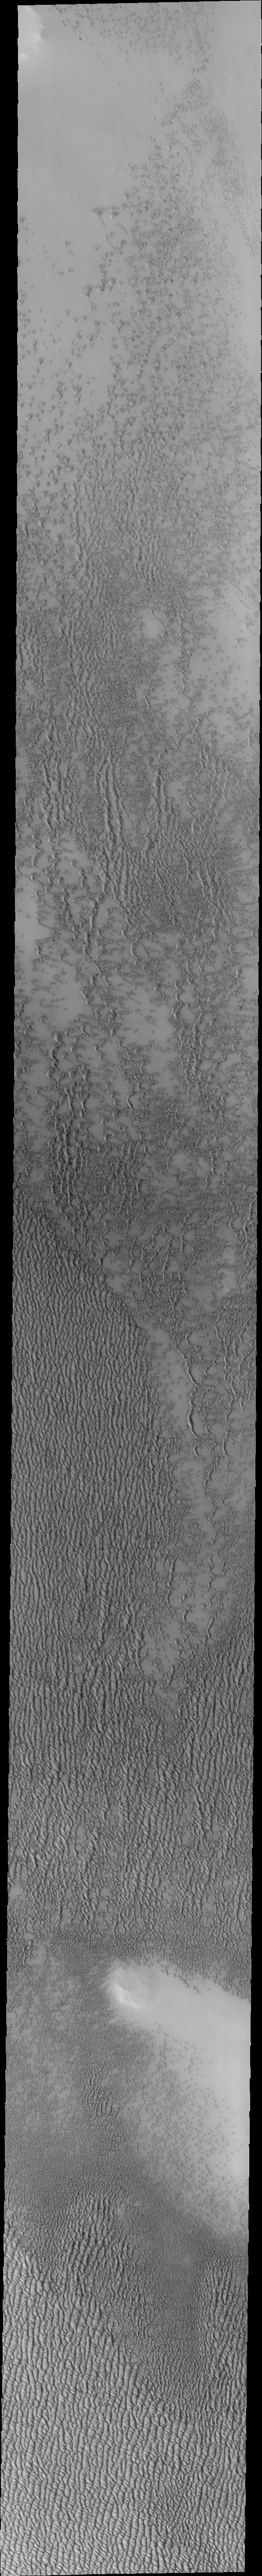

Investigating Mars: Siton Undae

Siton Undae is a large dune field located in the northern plains near Escorial Crater. Siton Undae is west of the crater and is one of three dune fields near the crater. The nearby north polar cap is dissected by Chasma Boreale, which exposes an ice free surface. This image shows a cross section of the dune field. Collected in the early spring season the dunes still retain a frost cover.

The Odyssey spacecraft has spent over 15 years in orbit around Mars, circling the planet more than 69000 times. It holds the record for longest working spacecraft at Mars. THEMIS, the IR/VIS camera system, has collected data for the entire mission and provides images covering all seasons and lighting conditions. Over the years many features of interest have received repeated imaging, building up a suite of images covering the entire feature. From the deepest chasma to the tallest volcano, individual dunes inside craters and dune fields that encircle the north pole, channels carved by water and lava, and a variety of other feature, THEMIS has imaged them all. For the next several months the image of the day will focus on the Tharsis volcanoes, the various chasmata of Valles Marineris, and the major dunes fields. We hope you enjoy these images!

Credit: NASA/JPL-Caltech/ASU